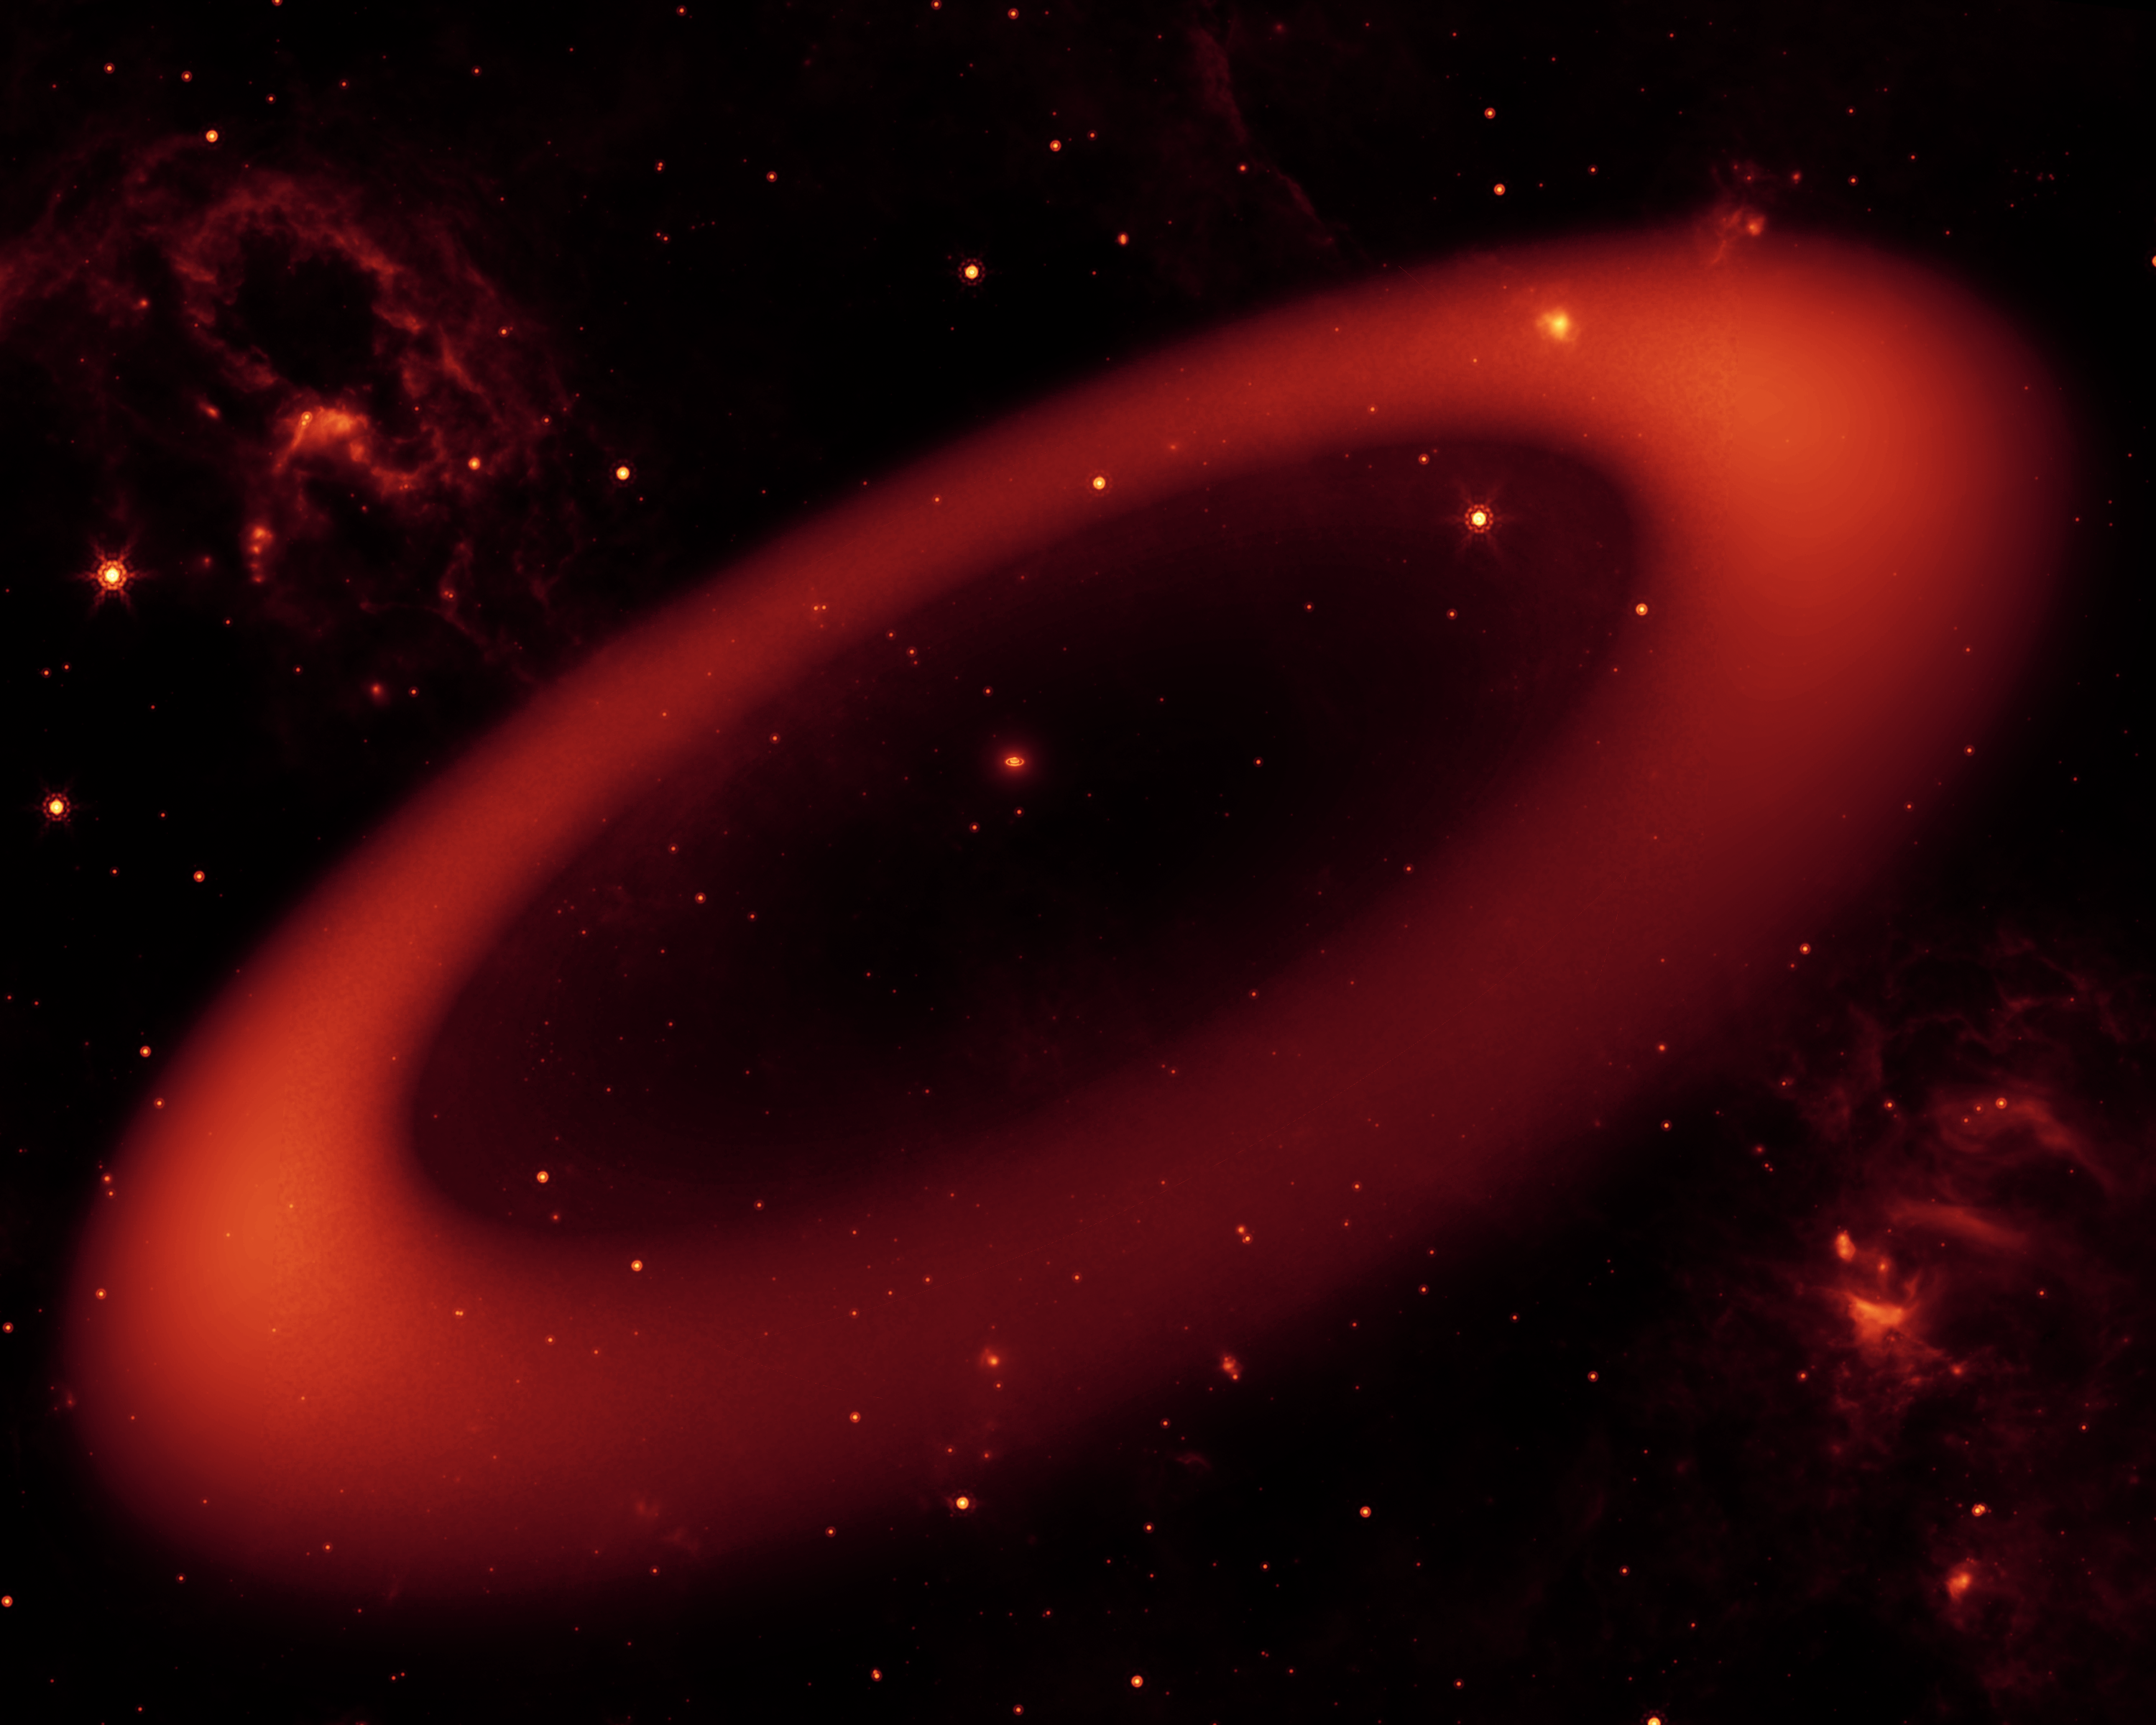

Artist's Rendering of Saturn's Infrared Ring

This artist's conception shows a nearly invisible ring around Saturn -- the largest of the giant planet's many rings. It was discovered by NASA's Spitzer Space Telescope.

The ring is so diffuse that it reflects little sunlight, or visible light that we see with our eyes. But its dusty particles shine with infrared light, or heat radiation, that Spitzer can see.

The artist's conception simulates an infrared view of the giant ring. Saturn appears as just a small dot from outside the band of ice and dust. The bulk of the ring material starts about six million kilometers (3.7 million miles) away from the planet and extends outward roughly another 12 million kilometers (7.4 million miles). The ring's diameter is equivalent to roughly 300 Saturns lined up side to side.

The ring, stars and wispy clouds are an artist's representation.

Credit: NASA/JPL-Caltech/R. Hurt (SSC)